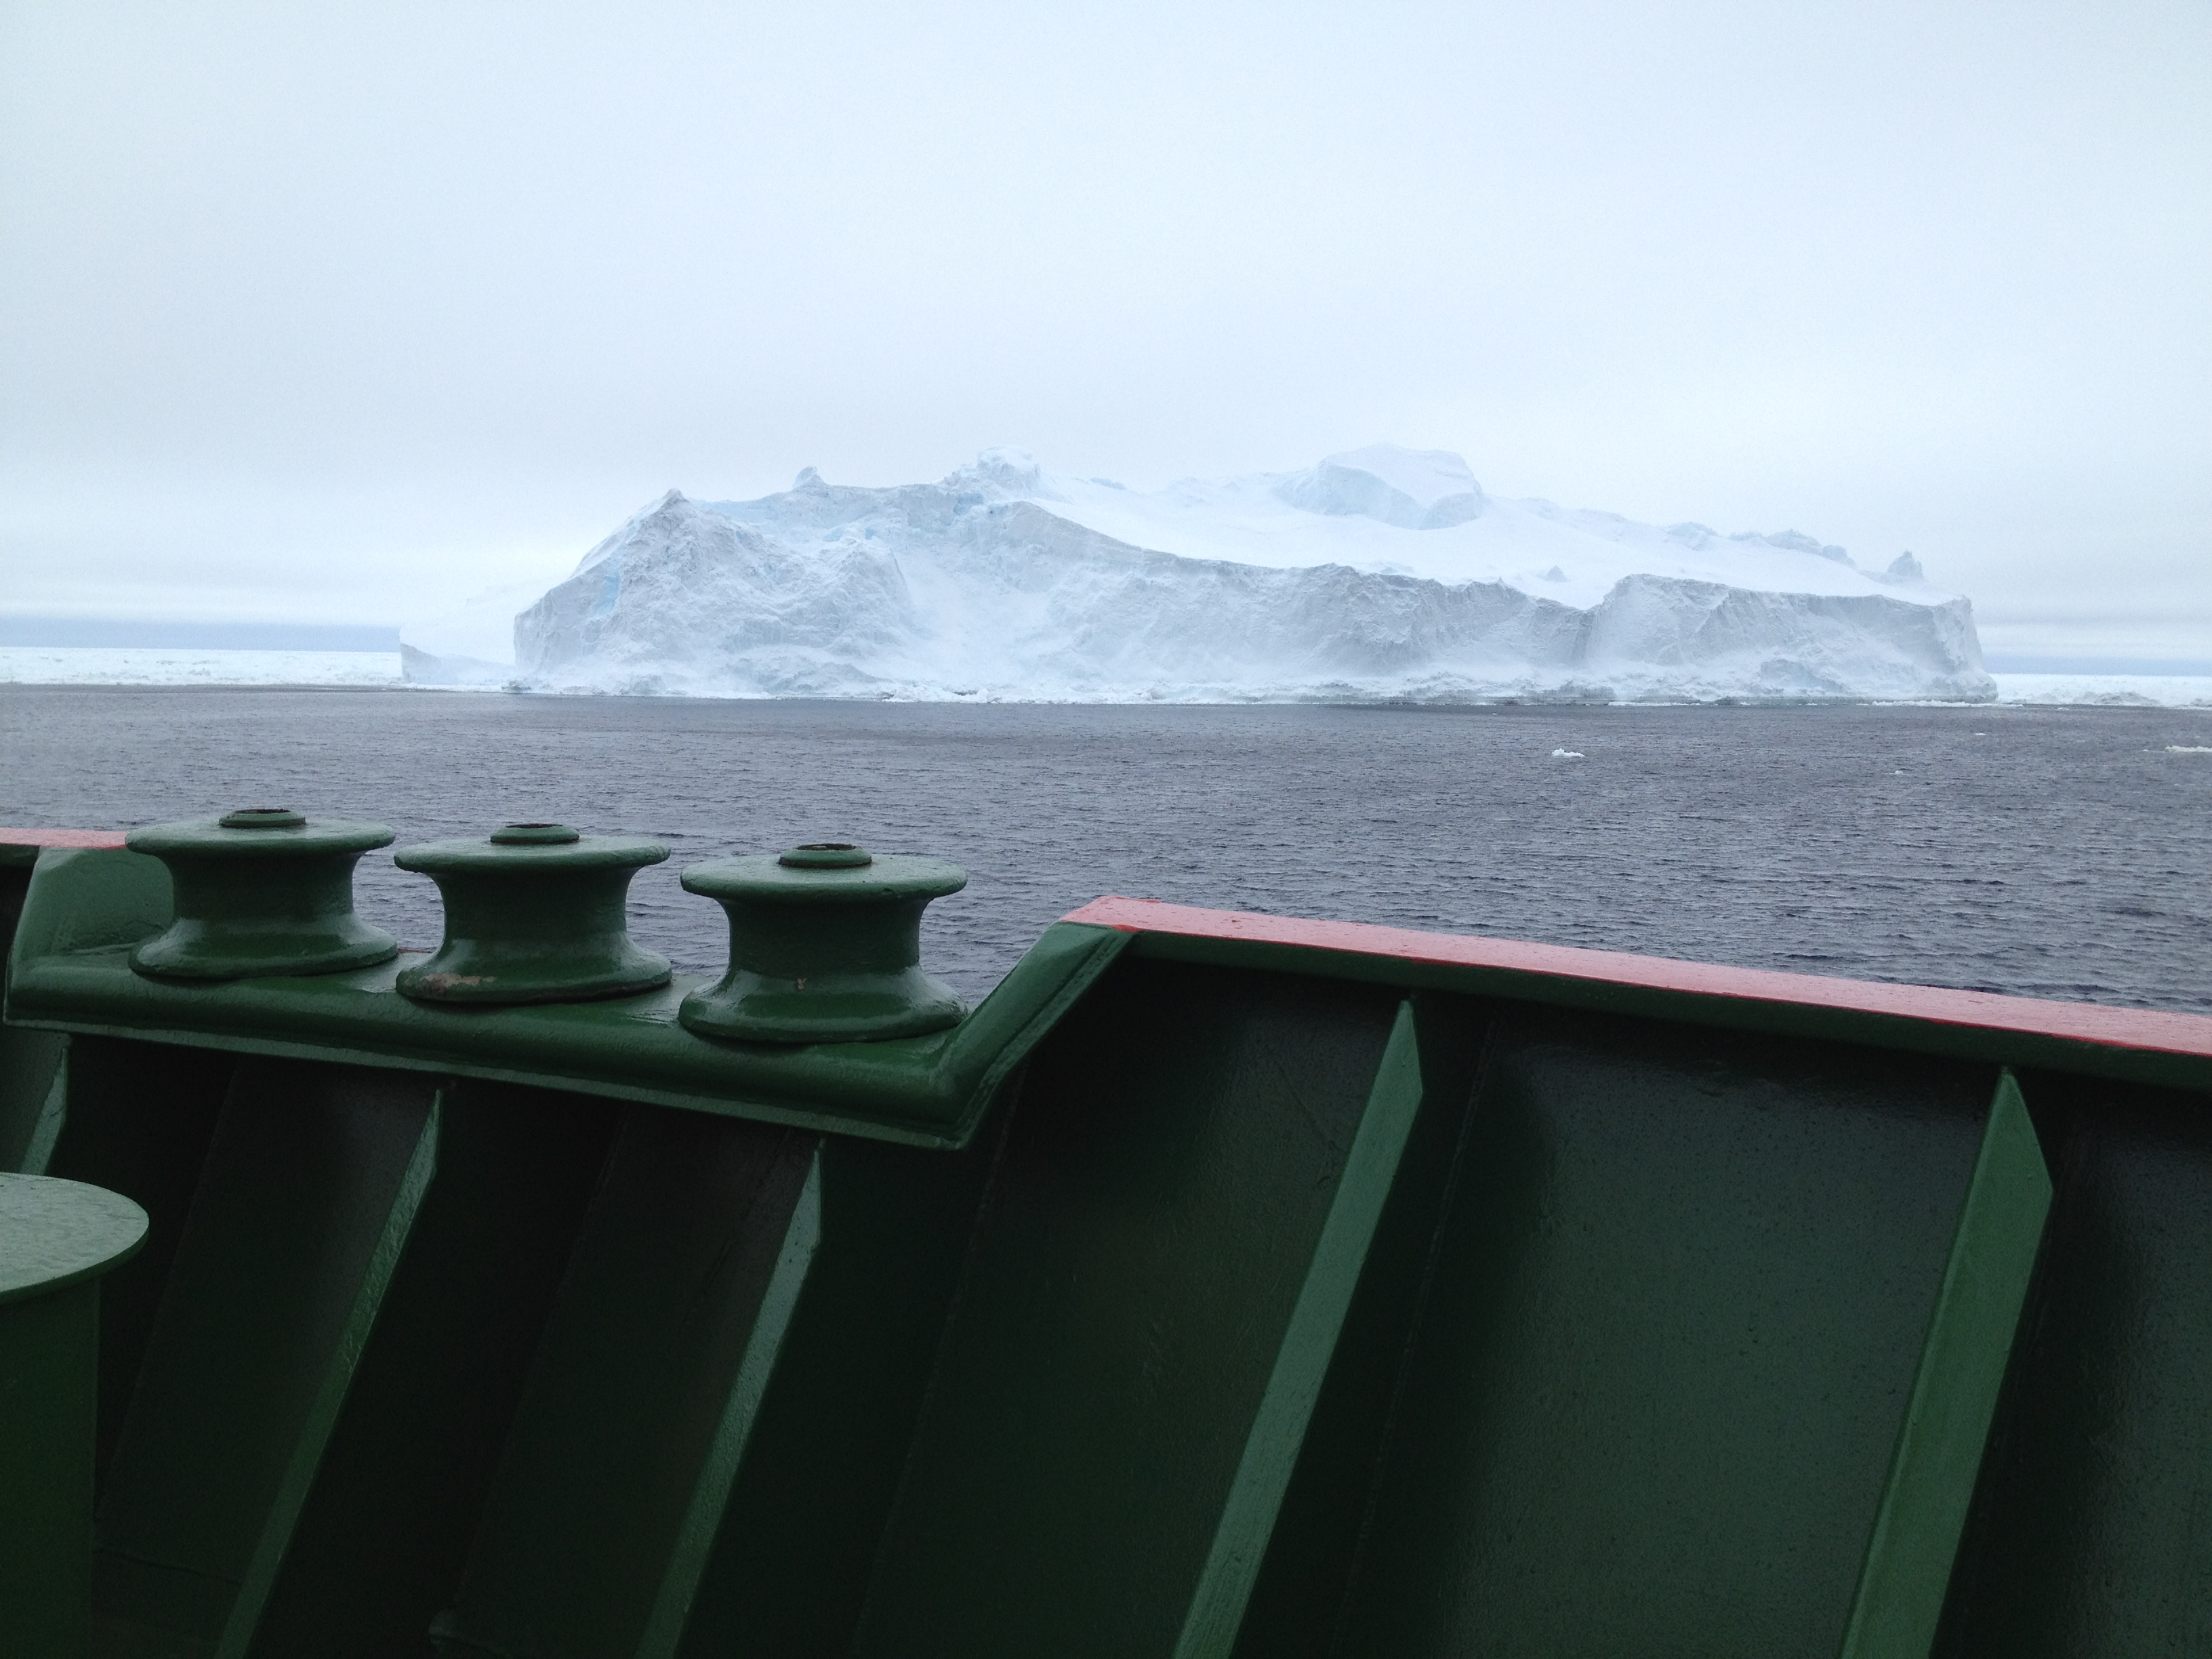

NASA’s BARREL Mission Launches 20 Balloons

An iceberg as viewed from the bow of the RRS Ernest Shackleton a few days before the BARREL team reached Halley Research Station in Antarctica. This research vessel regularly carries scientists and supplies to Halley. --- In Antarctica in January, 2013 – the summer at the South Pole – scientists launched 20 balloons up into the air to study an enduring mystery of space weather: when the giant radiation belts surrounding Earth lose material, where do the extra particles actually go? The mission is called BARREL (Balloon Array for Radiation belt Relativistic Electron Losses) and it is led by physicist Robyn Millan of Dartmouth College in Hanover, NH. Millan provided photographs from the team’s time in Antarctica. The team launched a balloon every day or two into the circumpolar winds that circulate around the pole. Each balloon floated for anywhere from 3 to 40 days, measuring X-rays produced by fast-moving electrons high up in the atmosphere. BARREL works hand in hand with another NASA mission called the Van Allen Probes, which travels through the Van Allen radiation belts surrounding Earth. The belts wax and wane over time in response to incoming energy and material from the sun, sometimes intensifying the radiation through which satellites must travel. Scientists wish to understand this process better, and even provide forecasts of this space weather, in order to protect our spacecraft. As the Van Allen Probes were observing what was happening in the belts, BARREL tracked electrons that precipitated out of the belts and hurtled down Earth’s magnetic field lines toward the poles. By comparing data, scientists will be able to track how what’s happening in the belts correlates to the loss of particles – information that can help us understand this mysterious, dynamic region that can impact spacecraft. Having launched balloons in early 2013, the team is back at home building the next set of payloads. They will launch 20 more balloons in 2014.

Credit: NASA